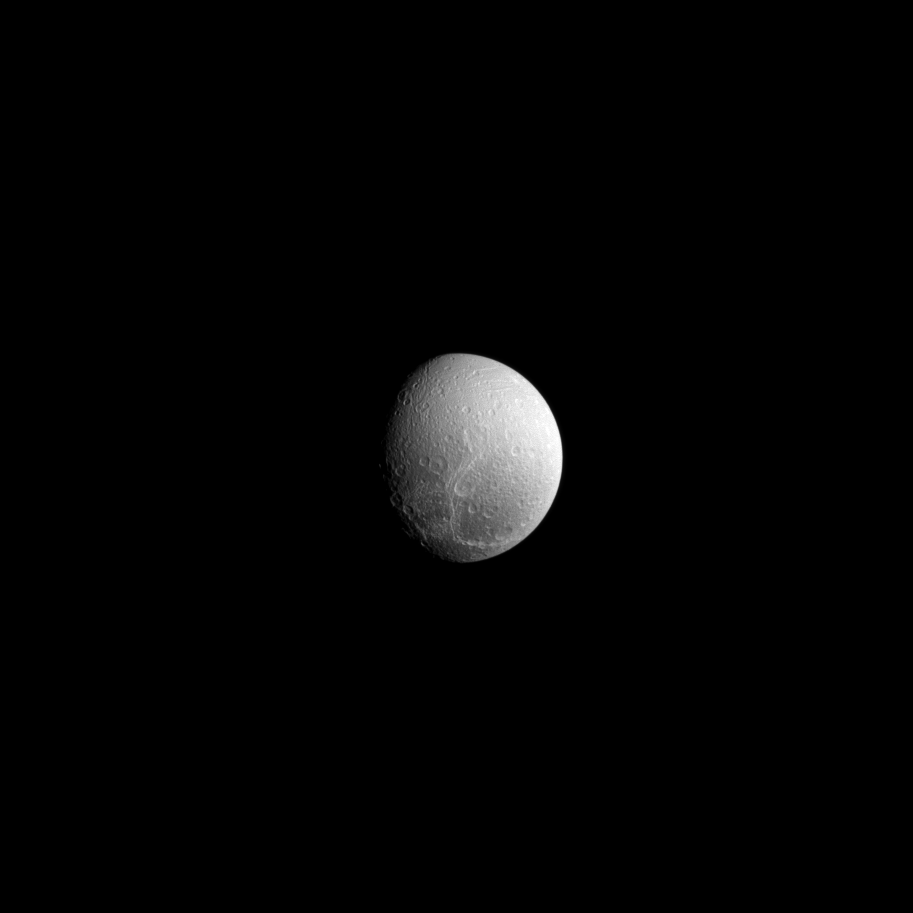

The Wisps of Dione

Although the crack-like features seen here on Dione’s surface appear wispy and faded, they are in reality a series of geologically fresh fractures!

See PIA10560 to learn more about Dione’s wispy terrain.

Lit terrain seen here is on the trailing hemisphere of Dione. North on Dione (698 miles, or 1,123 kilometers across) is up and rotated 29 degrees to the left. The image was taken in visible light with the Cassini spacecraft narrow-angle camera on Sept. 10, 2013.

The view was acquired at a distance of approximately 554,000 miles (892,000 kilometers) from Dione. Image scale is three miles (five kilometers) per pixel.

The Cassini-Huygens mission is a cooperative project of NASA, the European Space Agency and the Italian Space Agency. The Jet Propulsion Laboratory, a division of the California Institute of Technology in Pasadena, manages the mission for NASA’s Science Mission Directorate, Washington, D.C. The Cassini orbiter and its two onboard cameras were designed, developed and assembled at JPL. The imaging operations center is based at the Space Science Institute in Boulder, Colo.

Credit: NASA/JPL-Caltech/Space Science Institute